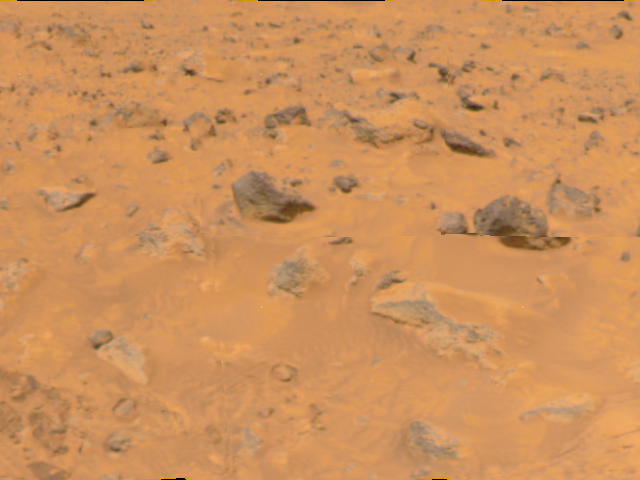

Martian Terrain

An area of rocky terrain and varied hues of soil are visible in this image, taken by the Imager for Mars Pathfinder (IMP) on Sol 4. The lighter areas of soil may be partially composed of salts.

Mars Pathfinder is the second in NASA’s Discovery program of low-cost spacecraft with highly focused science goals. The Jet Propulsion Laboratory, Pasadena, CA, developed and manages the Mars Pathfinder mission for NASA’s Office of Space Science, Washington, D.C. JPL is an operating division of the California Institute of Technology (Caltech). The Imager for Mars Pathfinder (IMP) was developed by the University of Arizona Lunar and Planetary Laboratory under contract to JPL. Peter Smith is the Principal Investigator.

Credit: NASA/JPL